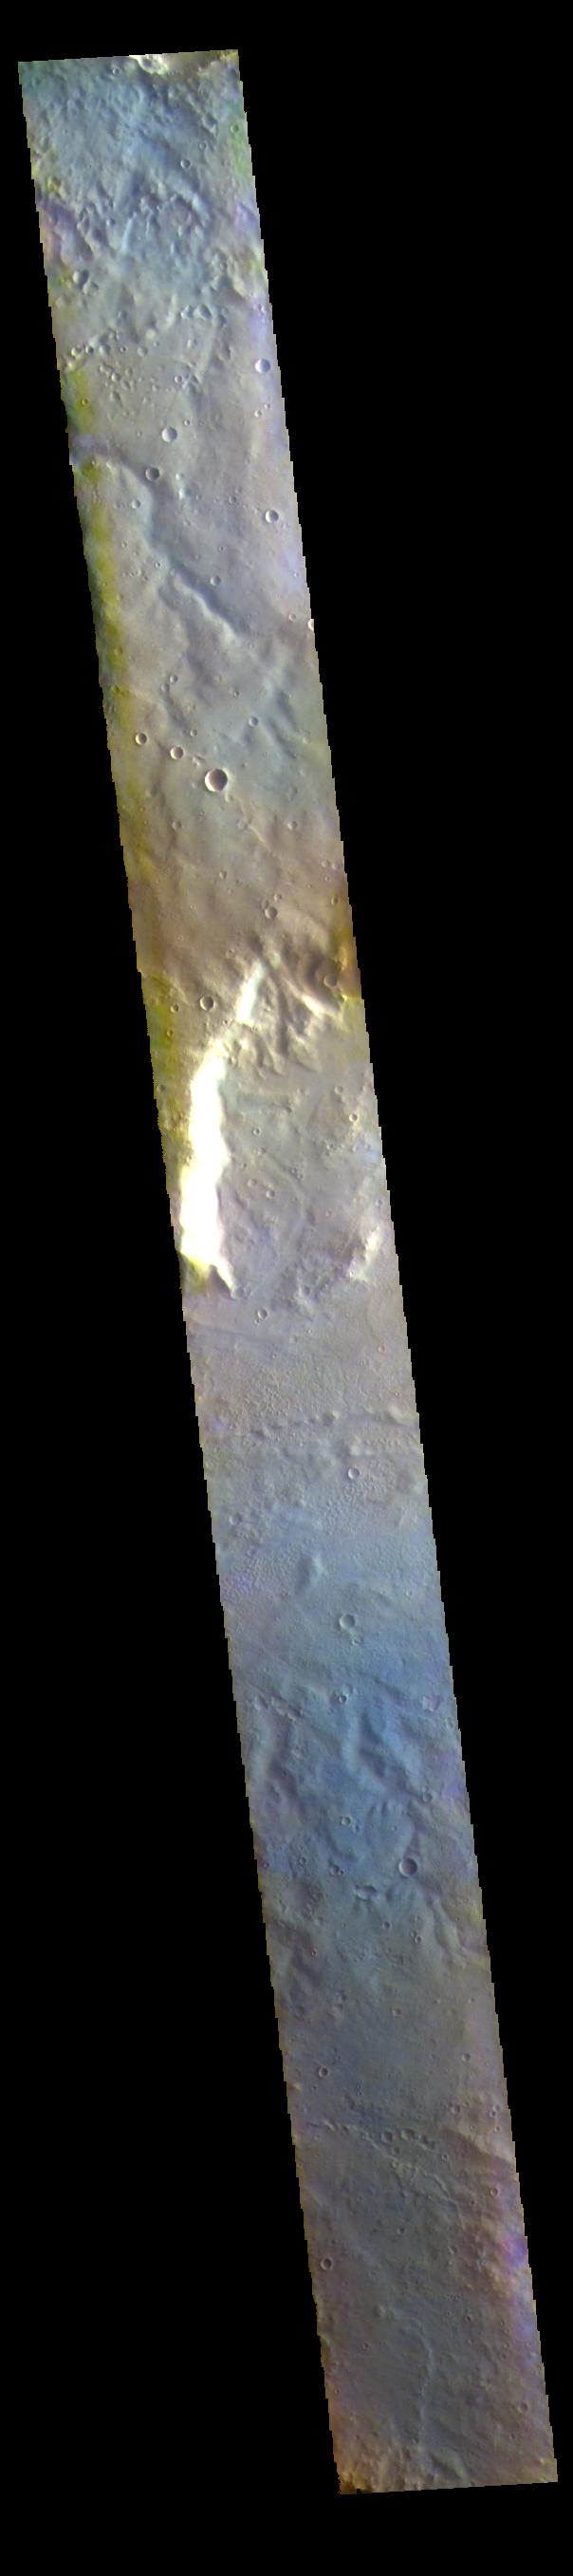

Huygens Crater – False Color

The THEMIS VIS camera contains 5 filters. The data from different filters can be combined in multiple ways to create a false color image. These false color images may reveal subtle variations of the surface not easily identified in a single band image. Today’s false color image shows part of the northern rim of Huygens Crater (bright feature in center of image). Huygens Crater is 467 km (290 miles) in diameter and is located in Terra Sabaea.

The THEMIS VIS camera is capable of capturing color images of the Martian surface using five different color filters. In this mode of operation, the spatial resolution and coverage of the image must be reduced to accommodate the additional data volume produced from using multiple filters. To make a color image, three of the five filter images (each in grayscale) are selected. Each is contrast enhanced and then converted to a red, green, or blue intensity image. These three images are then combined to produce a full color, single image. Because the THEMIS color filters don’t span the full range of colors seen by the human eye, a color THEMIS image does not represent true color. Also, because each single-filter image is contrast enhanced before inclusion in the three-color image, the apparent color variation of the scene is exaggerated. Nevertheless, the color variation that does appear is representative of some change in color, however subtle, in the actual scene. Note that the long edges of THEMIS color images typically contain color artifacts that do not represent surface variation.

Credit: NASA/JPL-Caltech/ASU